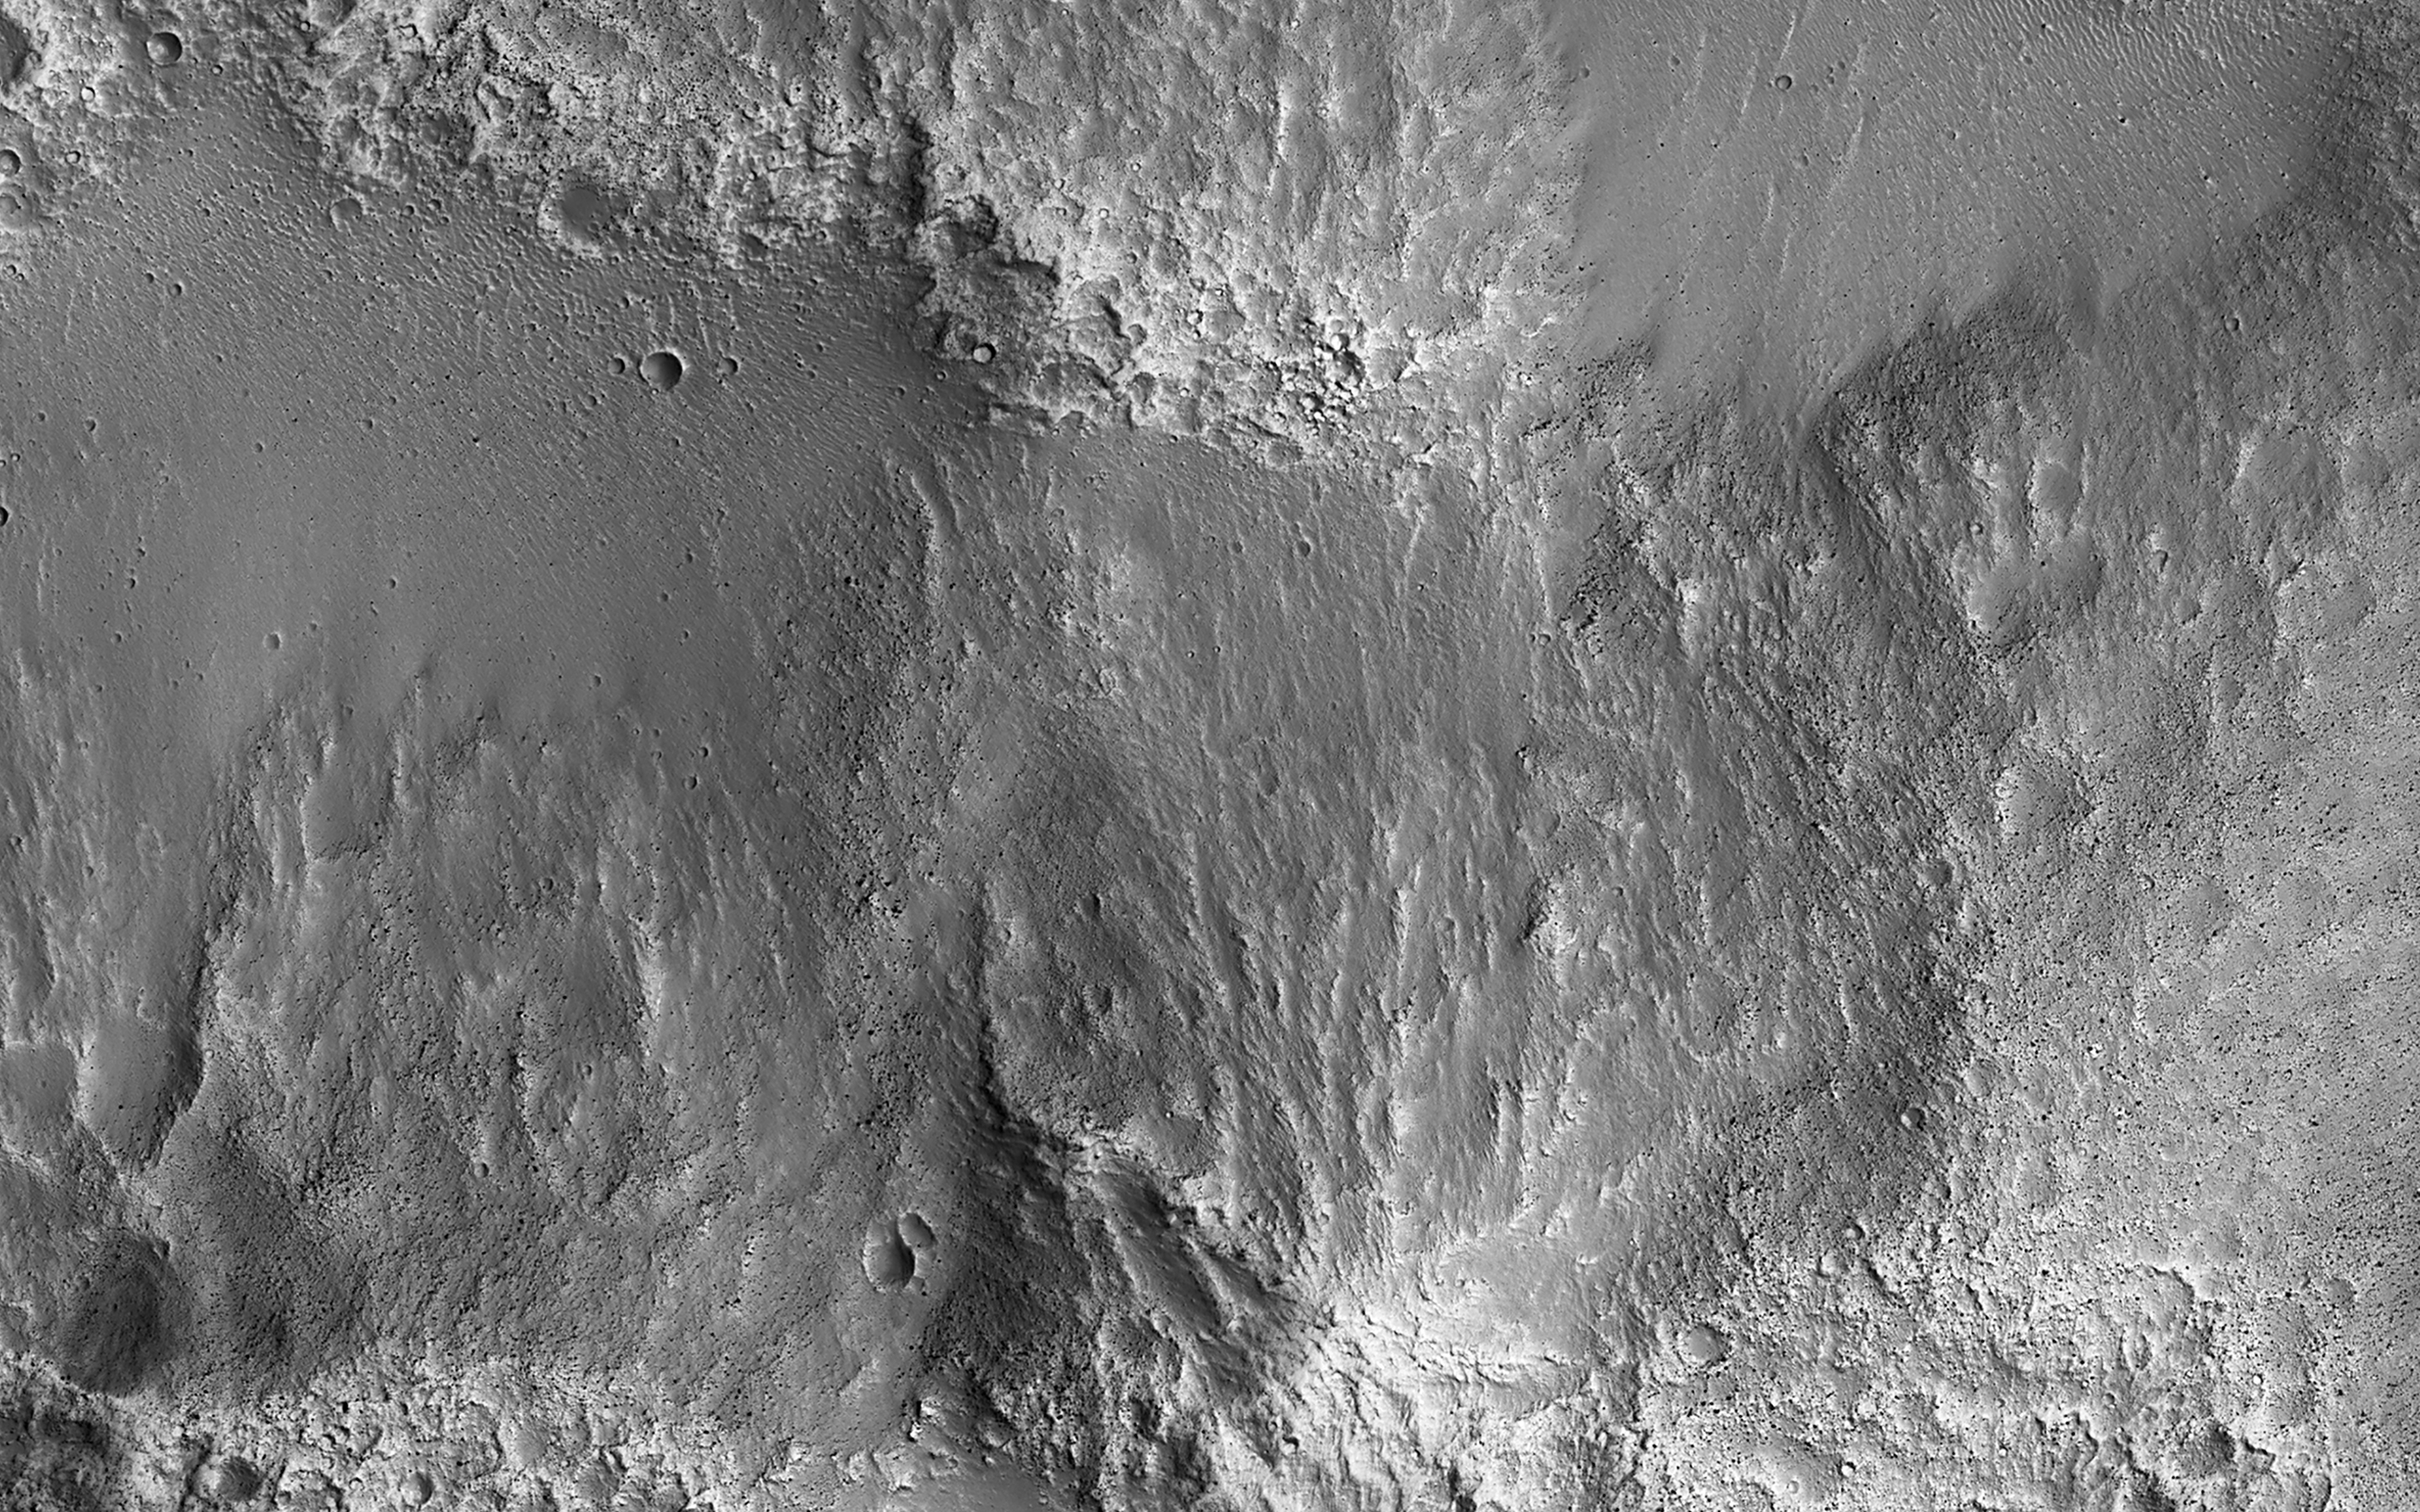

Sediment Ponds in Tithonium Chasma

This survey of the canyon floor of Tithonium Chasma in Valles Marineris reveals terrain of two distinct ages. The slopes and hilltops here are made up of rough rocky outcrop that was sculpted by impact craters of all sizes. In contrast, the valley floors are filled with light toned, smooth materials with far fewer large craters.

At HiRISE resolution, we can see that the “smooth” materials are in fact littered with boulders and small impact craters, so they cannot have been emplaced very recently. However, the absence of larger craters tells us that the smooth materials are much younger than the ancient rocky outcrops of the canyon floor.

The smooth materials appear to be sediments that were deposited possibly by the wind, long after the canyon was formed. The sediments filled in the low lying spots in the canyon floor, leaving a landscape that resembles lakes and ponds but is made up of dust and sand instead of water.

The map is projected here at a scale of 50 centimeters (19.7 inches) per pixel. (The original image scale is 53.5 centimeters [21.1 inches] per pixel [with 2 x 2 binning]; objects on the order of 160 centimeters [63.0 inches] across are resolved.) North is up.

The University of Arizona, in Tucson, operates HiRISE, which was built by Ball Aerospace & Technologies Corp., in Boulder, Colorado. NASA’s Jet Propulsion Laboratory, a division of Caltech in Pasadena, California, manages the Mars Reconnaissance Orbiter Project for NASA’s Science Mission Directorate, Washington.

Credit: NASA/JPL-Caltech/University of Arizona